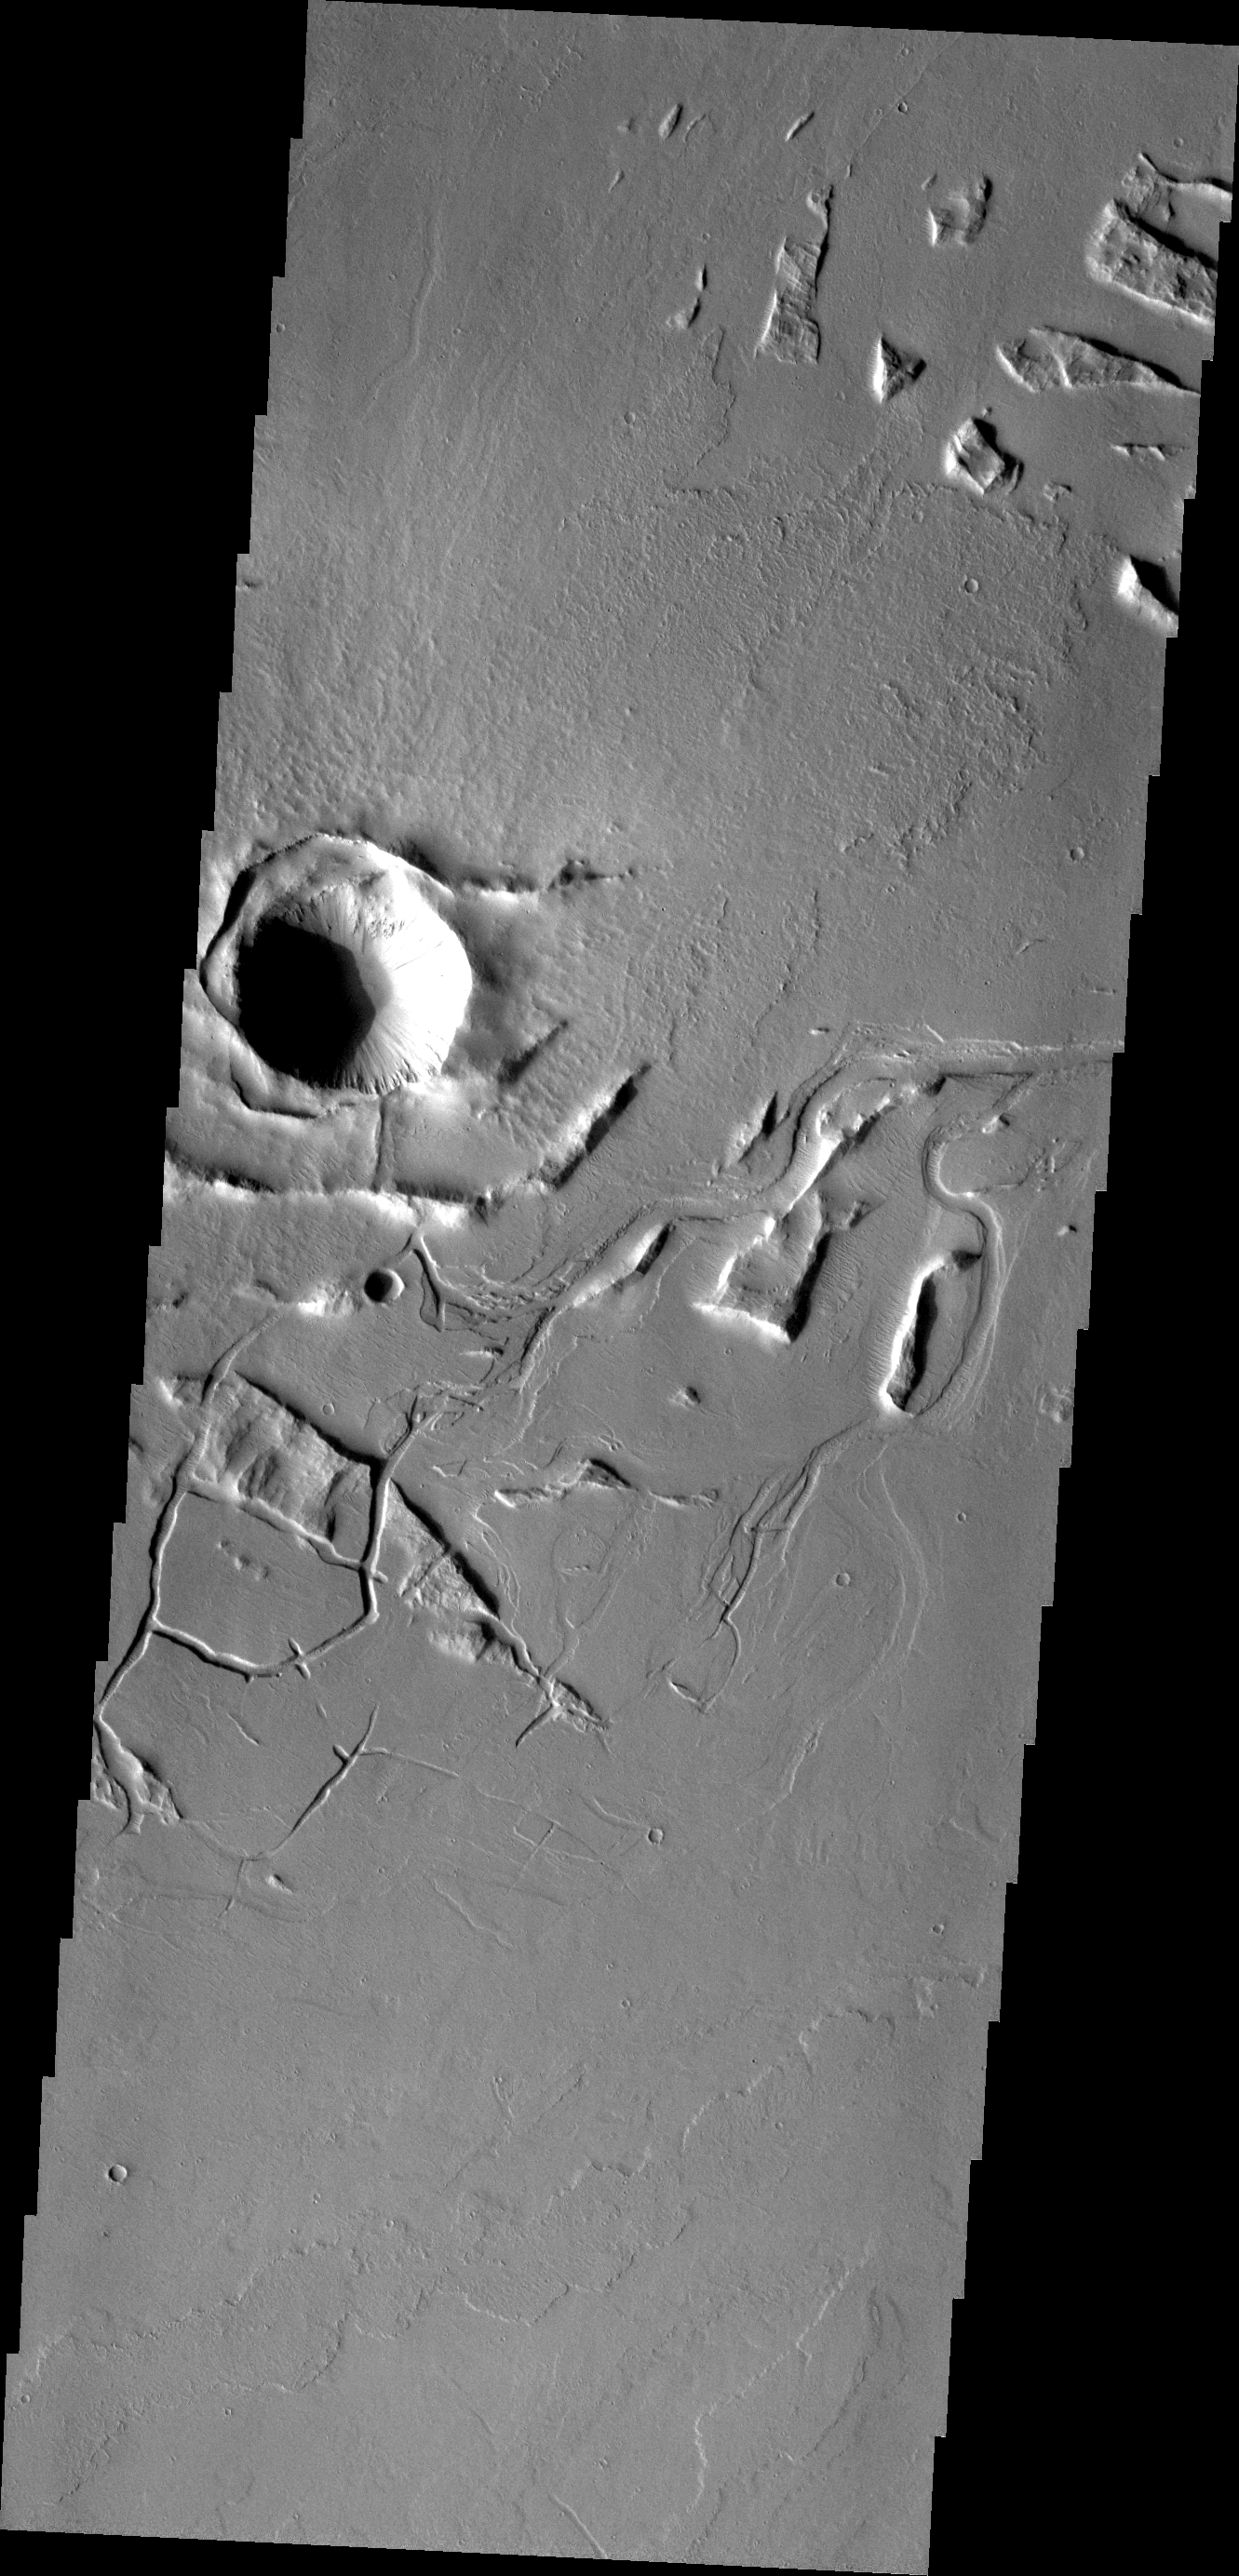

Tharsis Features

Lava channels and tectonic fractures are both found in this VIS image of the Tharsis region.

Credit: NASA/JPL/ASU